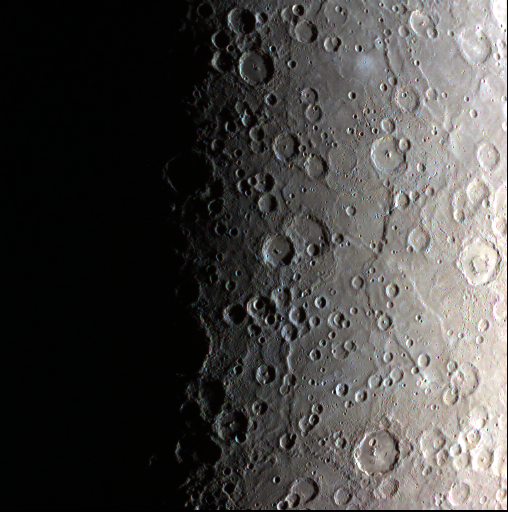

Sunrise on Mercury

Today’s image features a large area near the south pole of Mercury. On the right side of this image, going from top to bottom are both the Terror Rupes and Eltanin Rupes. In the middle of the right edge is Alver, a peak-ring crater. Below Alver is Disney, a crater named after the animator Walt Disney.

Date acquired: June 16, 2014
Image Mission Elapsed Time (MET): 45232494, 45232490, 45232488
Image ID: 6510119, 6510117, 6510116
Instrument: Wide Angle Camera (WAC) of the Mercury Dual Imaging System (MDIS)
WAC filters: 9, 7, 6 (996, 748, 433 nanometers) in red, green, and blue
Center Latitude: -83.00°
Center Longitude: 40.17° E
Resolution: 2988 meters/pixel
Scale: This image is 1585 km (985 miles) across.
Center Incidence Angle: 85.3°
Center Emission Angle: 14.1°
Center Phase Angle: 99.4°

The MESSENGER spacecraft is the first ever to orbit the planet Mercury, and the spacecraft’s seven scientific instruments and radio science investigation are unraveling the history and evolution of the Solar System’s innermost planet. MESSENGER acquired over 150,000 images and extensive other data sets. MESSENGER is capable of continuing orbital operations until early 2015.

For information regarding the use of images, see the MESSENGER image use policy.

Credit: NASA/Johns Hopkins University Applied Physics Laboratory/Carnegie Institution of Washington